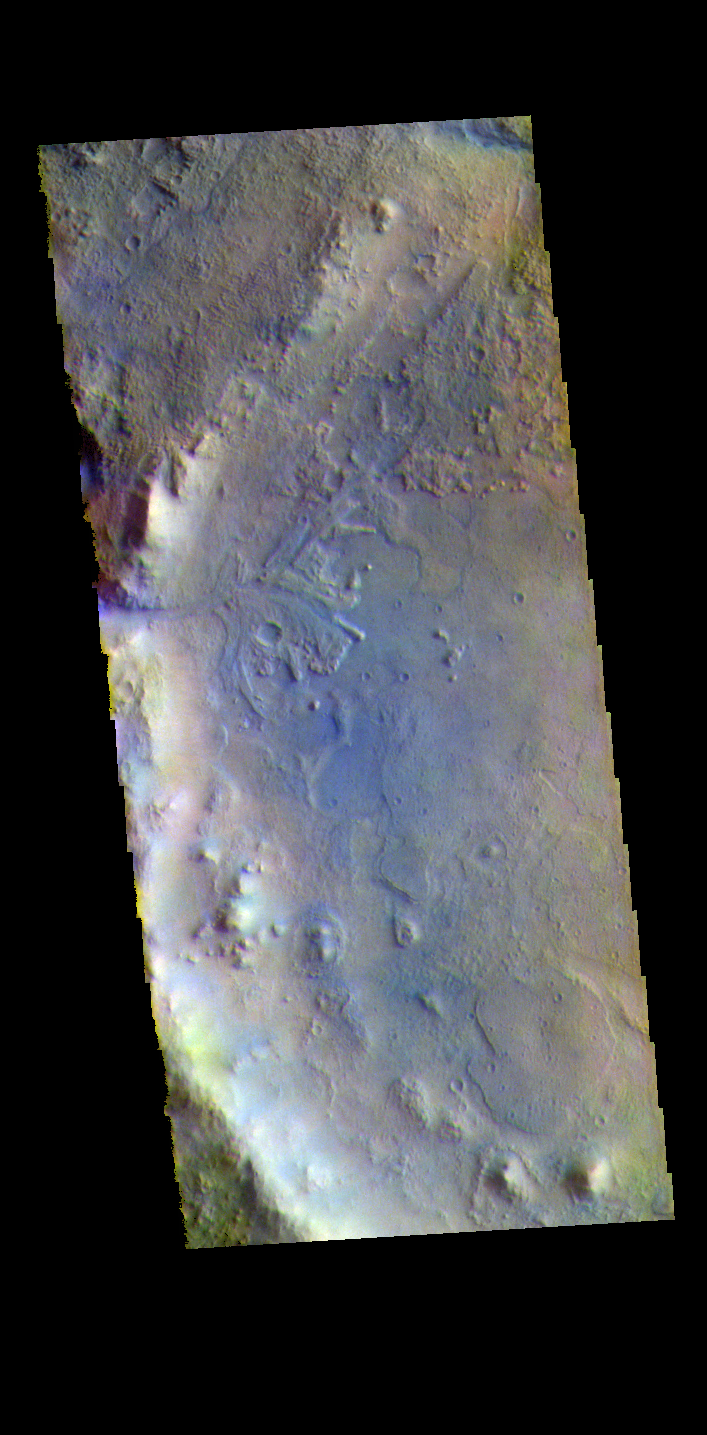

Jezero Crater – False Color

The THEMIS VIS camera contains 5 filters. The data from different filters can be combined in multiple ways to create a false color image. These false color images may reveal subtle variations of the surface not easily identified in a single band image. Today’s false color image shows the western half of Jezero Crater. The Perserverance Rover is located in this part of the crater – near the delta deposit formed by the influx of silt laden water into the crater at a time during Mars’ past that was wetter. The crater most likely hosted a lake for a period of time. Jezero Crater is 47km (29 miles) in diameter.

The THEMIS VIS camera is capable of capturing color images of the Martian surface using five different color filters. In this mode of operation, the spatial resolution and coverage of the image must be reduced to accommodate the additional data volume produced from using multiple filters. To make a color image, three of the five filter images (each in grayscale) are selected. Each is contrast enhanced and then converted to a red, green, or blue intensity image. These three images are then combined to produce a full color, single image. Because the THEMIS color filters don’t span the full range of colors seen by the human eye, a color THEMIS image does not represent true color. Also, because each single-filter image is contrast enhanced before inclusion in the three-color image, the apparent color variation of the scene is exaggerated. Nevertheless, the color variation that does appear is representative of some change in color, however subtle, in the actual scene. Note that the long edges of THEMIS color images typically contain color artifacts that do not represent surface variation.

Credit: NASA/JPL-Caltech/ASU